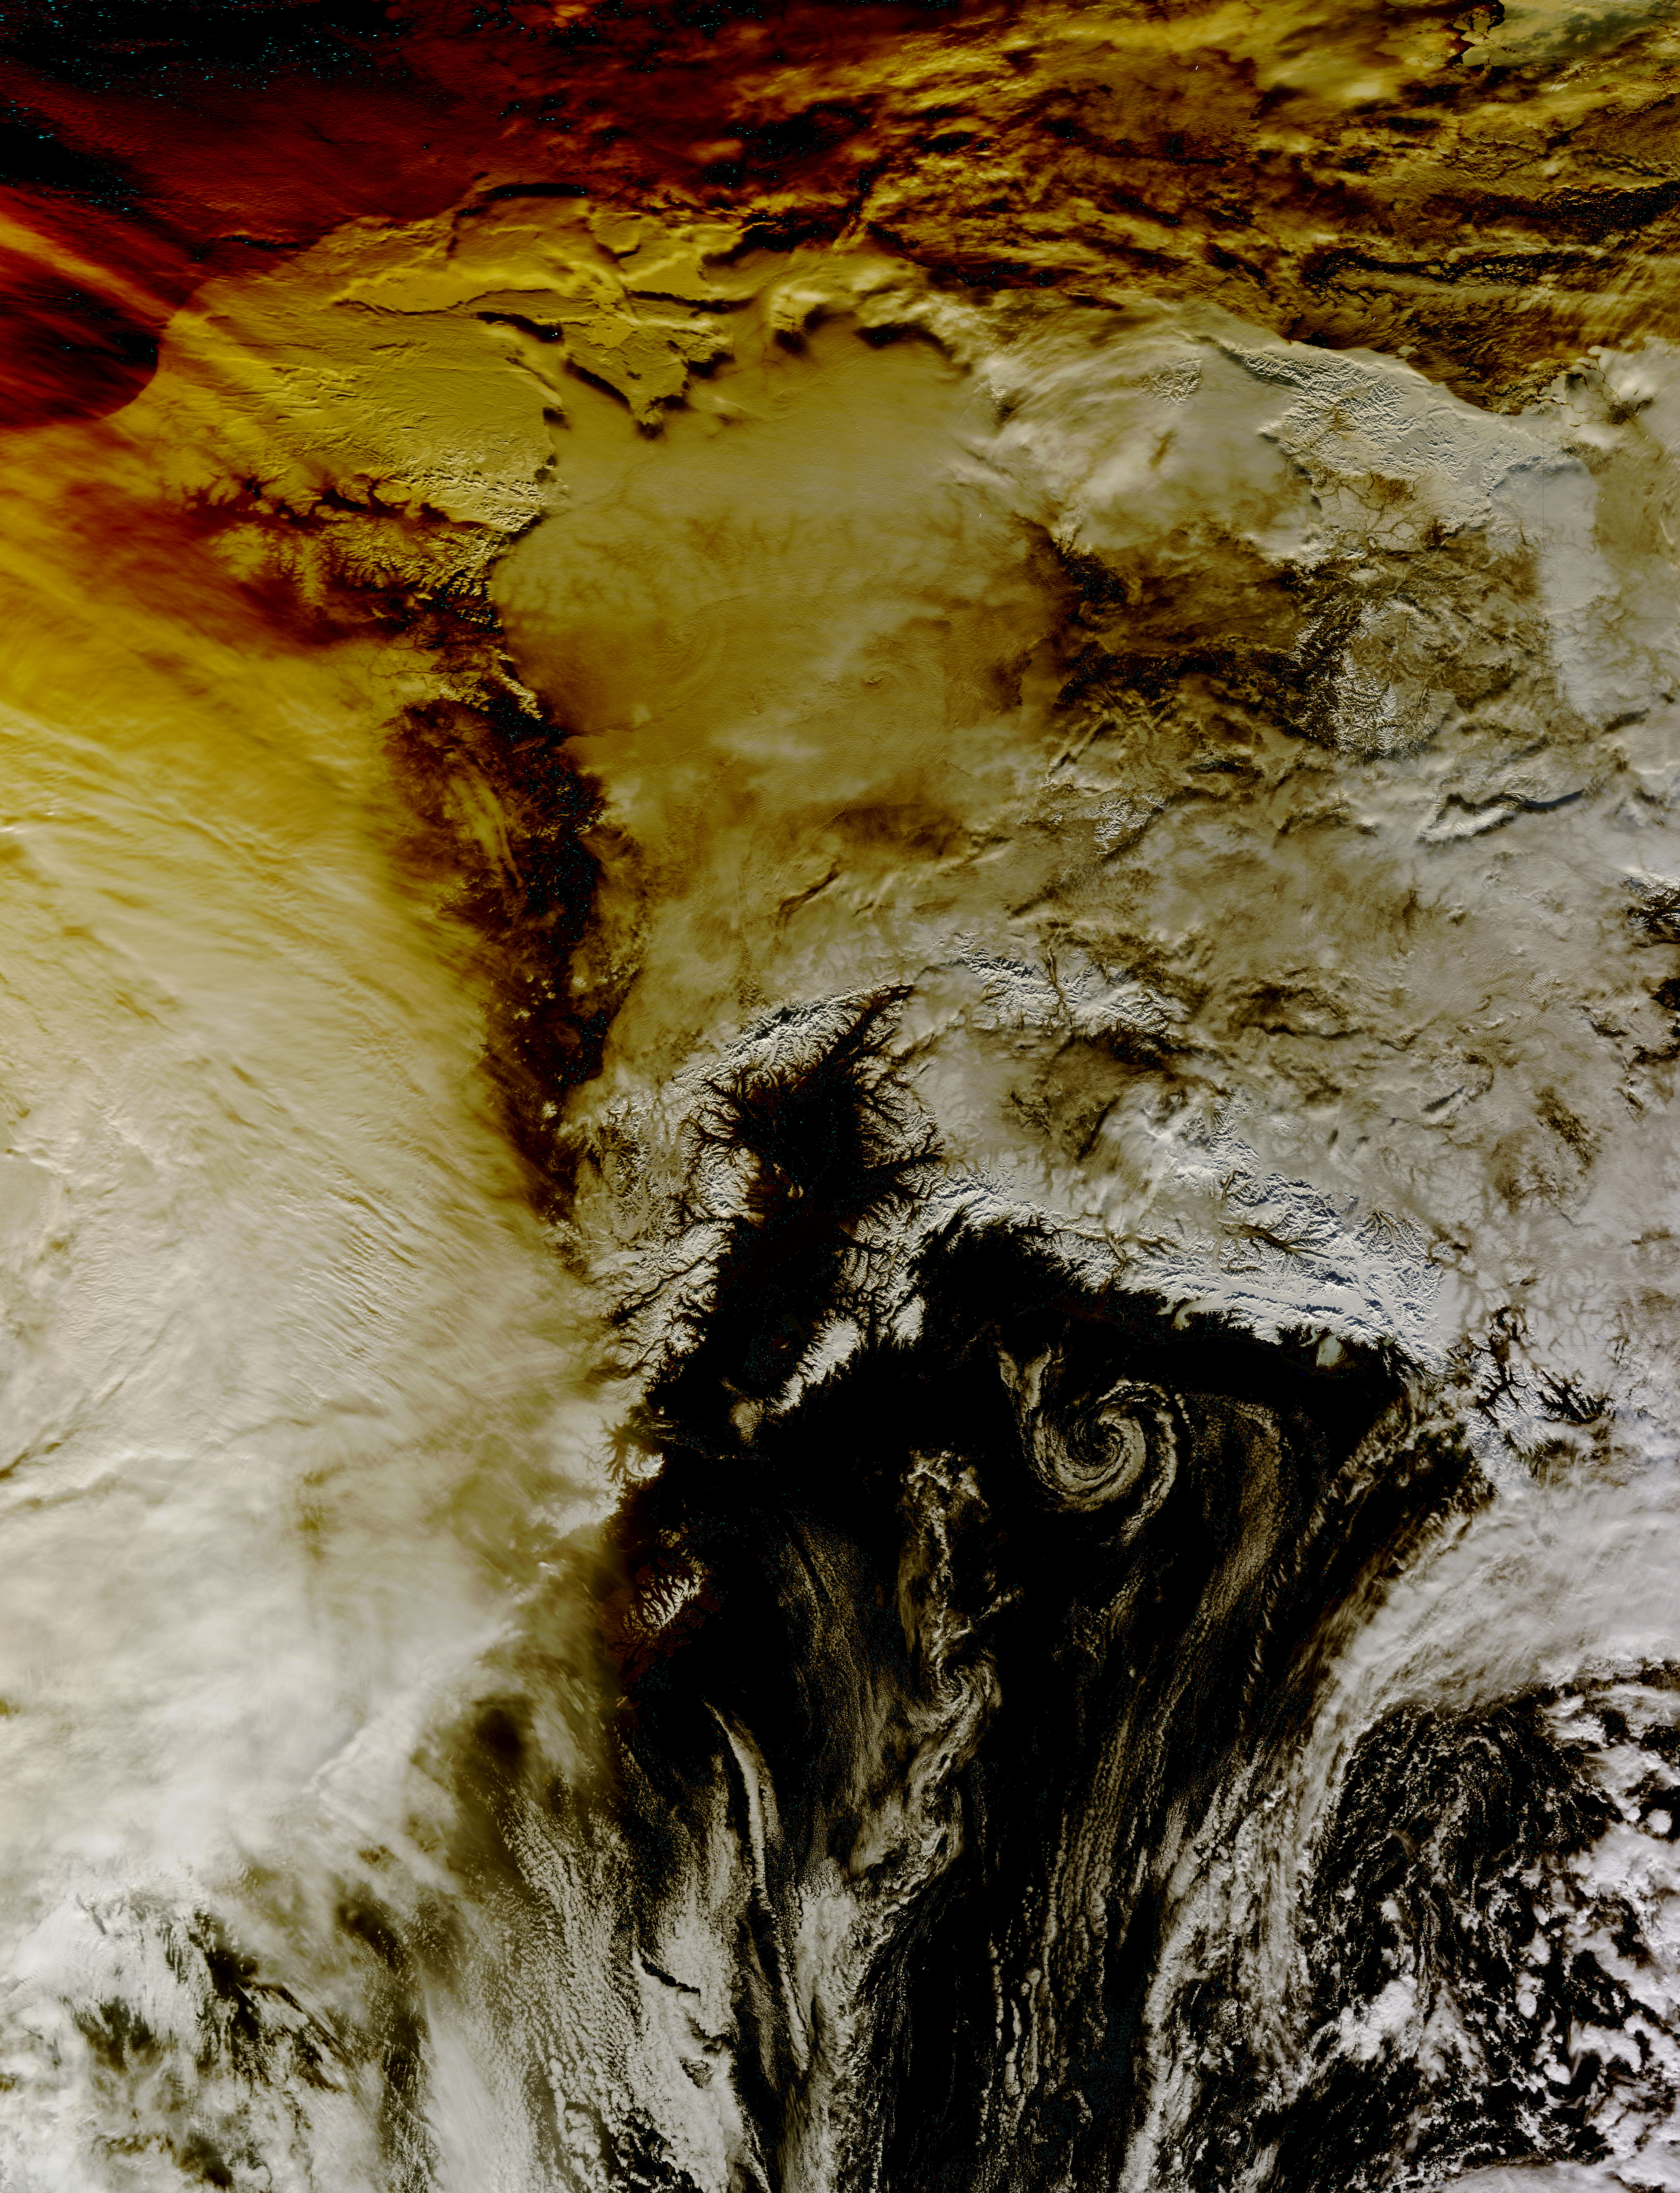

NASA's Aqua Satellite Sees Partial Solar Eclipse Effect in Alaska

This image shows how the partial solar eclipse darkened clouds over Alaska. It was taken on Oct. 23 at 21:10 UTC (5:10 p.m. EDT) by the Moderate Resolution Imaging Spectroradiometer instrument that flies aboard NASA's Aqua satellite.

Credit: NASA Goddard MODIS Rapid Response Team